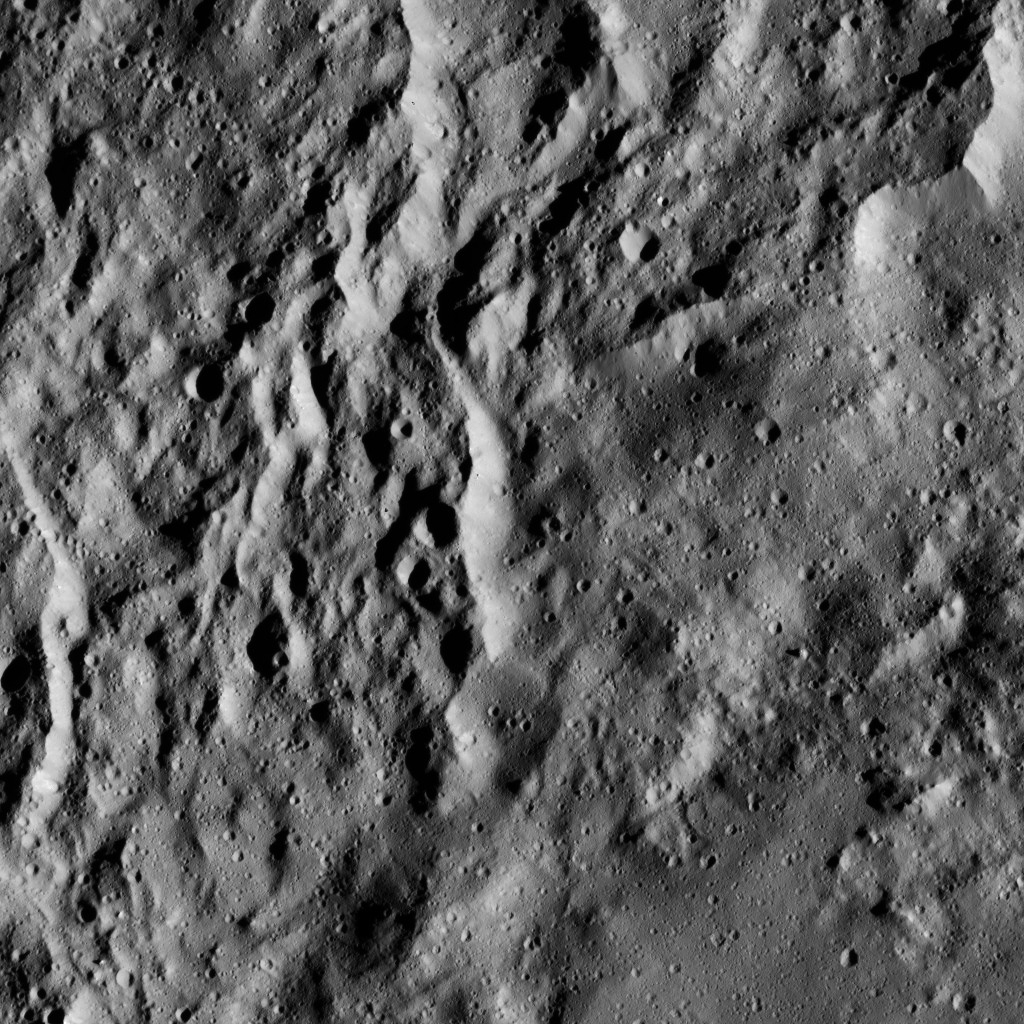

Dawn LAMO Image 181

The interior of Urvara Crater (101 miles, 163 kilometers wide) is featured in this image from NASA’s Dawn spacecraft.

Dawn took this image on June 2, 2016, from its low-altitude mapping orbit, at a distance of about 240 miles (385 kilometers) above the surface. The image resolution is 120 feet (35 meters) per pixel.

Dawn’s mission is managed by JPL for NASA’s Science Mission Directorate in Washington. Dawn is a project of the directorate’s Discovery Program, managed by NASA’s Marshall Space Flight Center in Huntsville, Alabama. UCLA is responsible for overall Dawn mission science. Orbital ATK, Inc., in Dulles, Virginia, designed and built the spacecraft. The German Aerospace Center, the Max Planck Institute for Solar System Research, the Italian Space Agency and the Italian National Astrophysical Institute are international partners on the mission team.

Credit: NASA/JPL-Caltech/UCLA/MPS/DLR/IDA